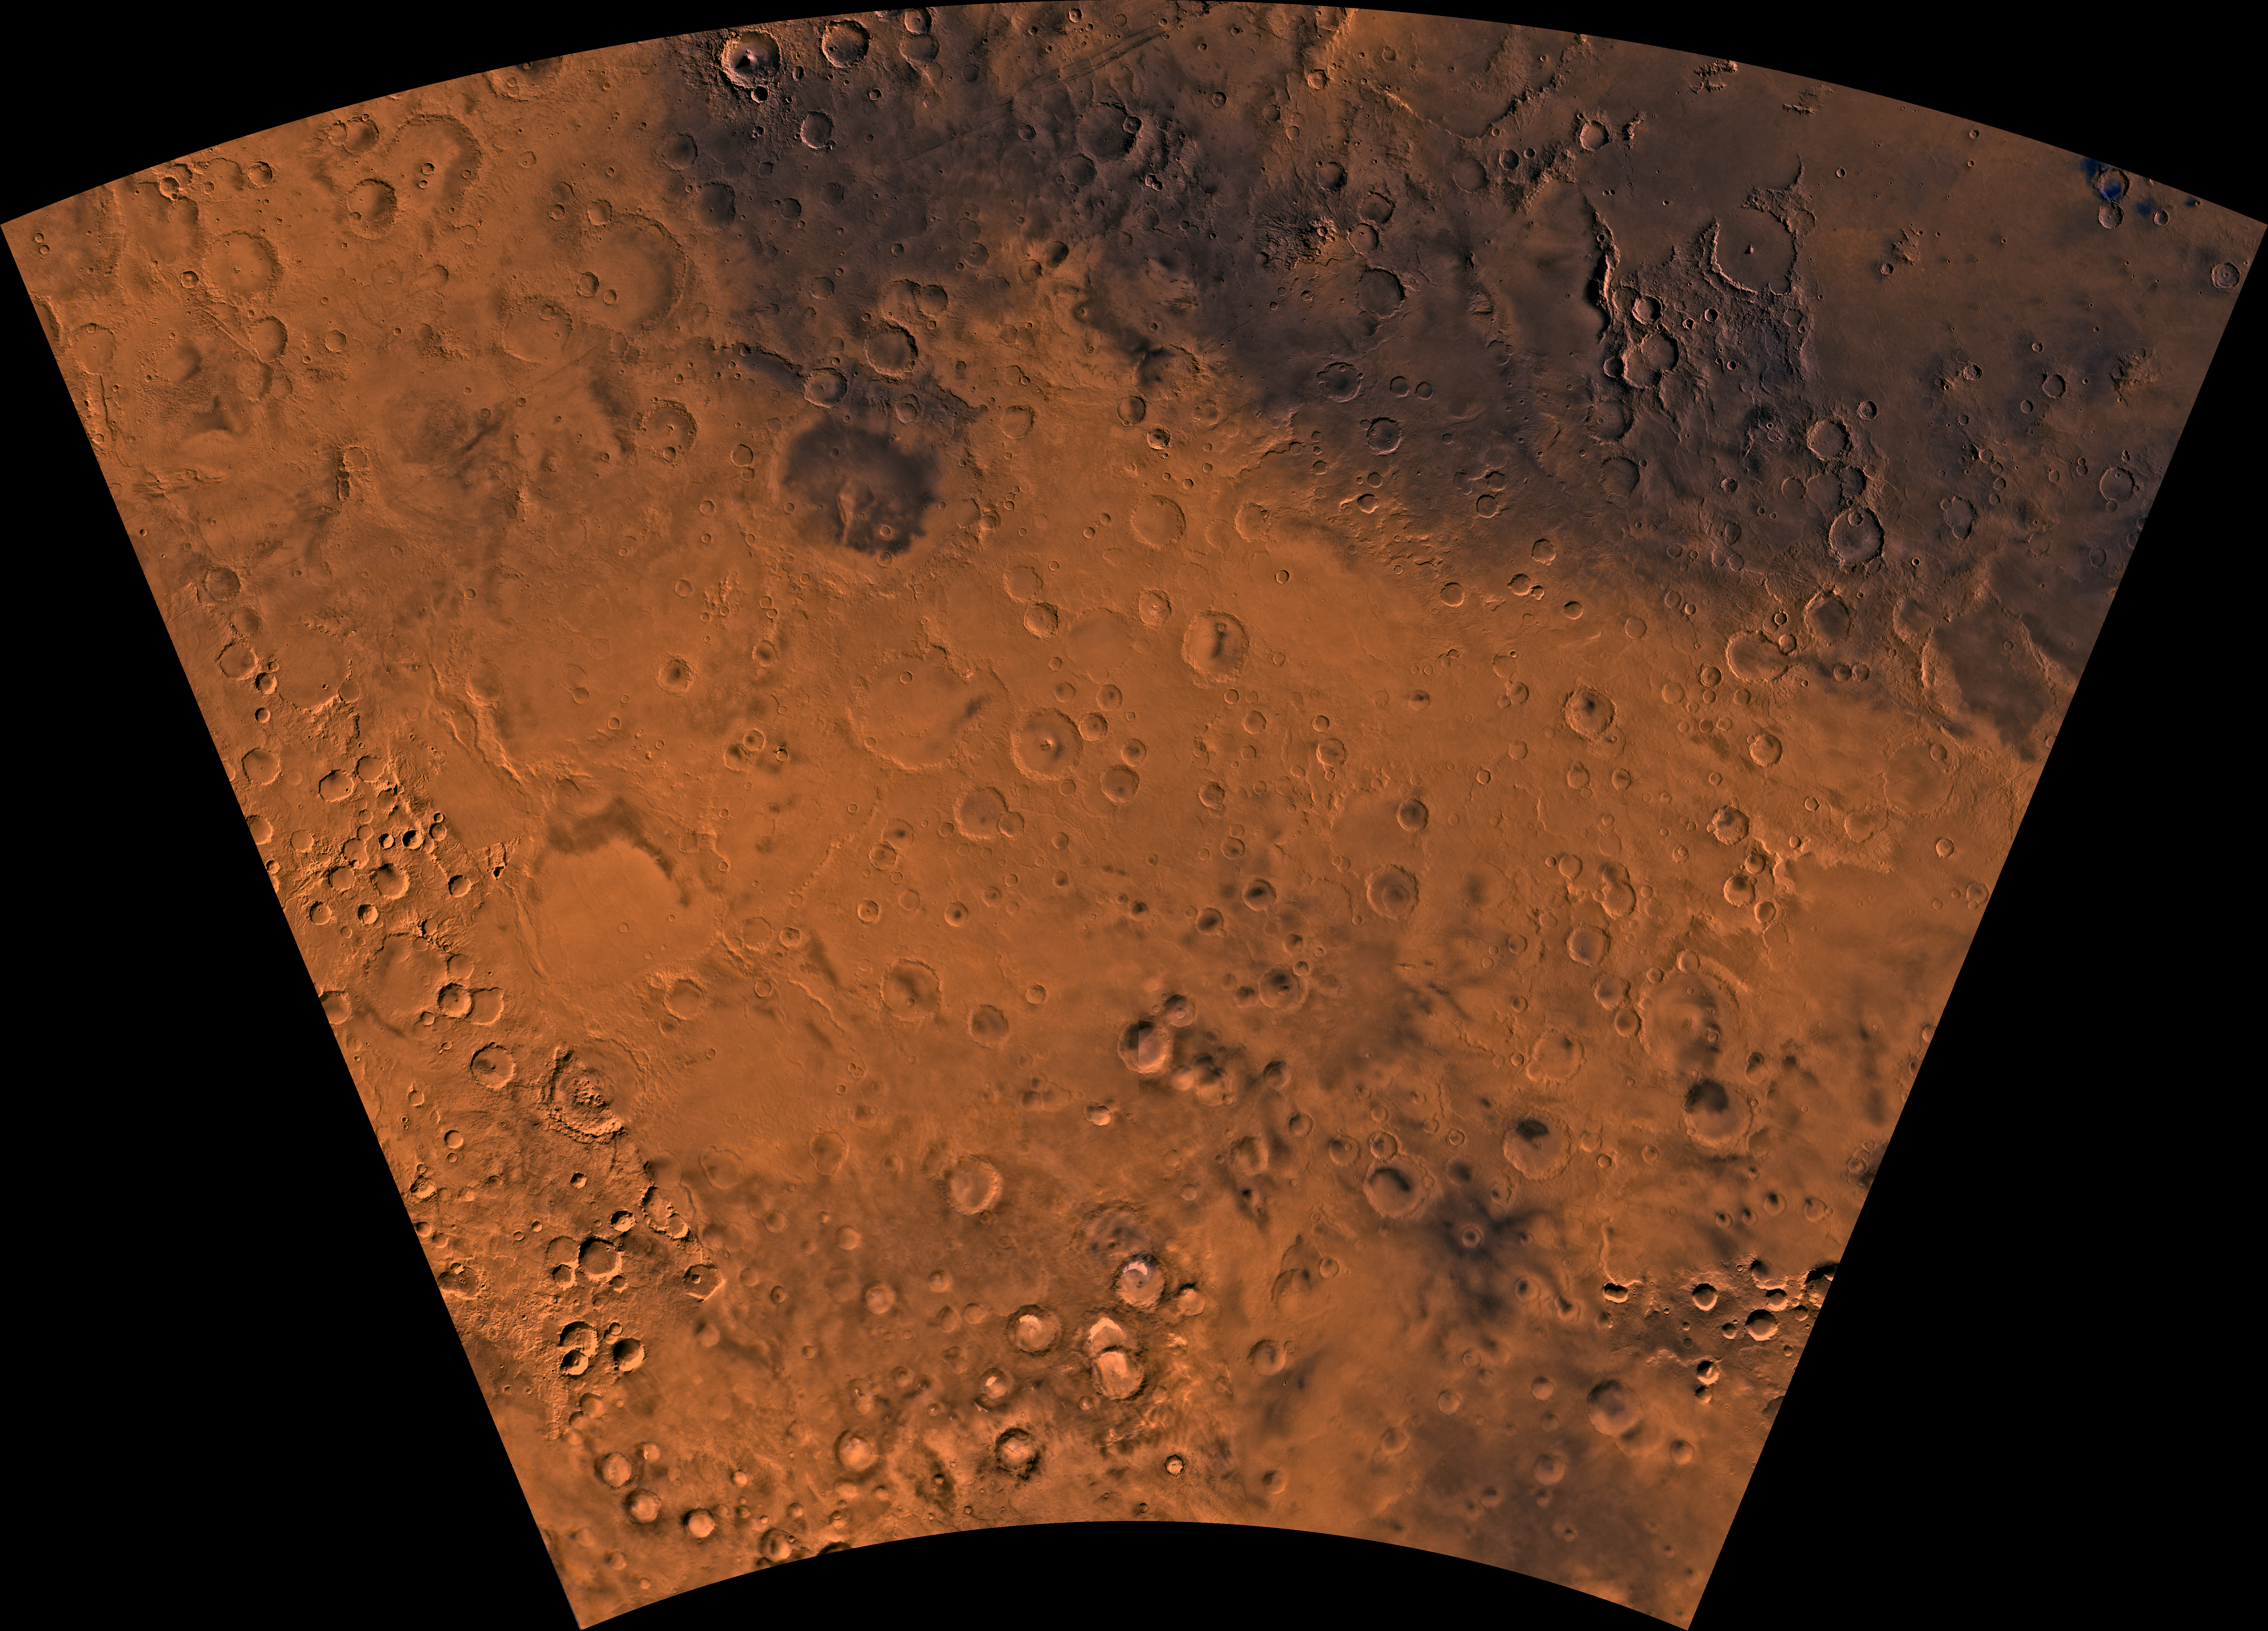

MC-24 Phaethontis Region

Mars digital-image mosaic merged with color of the MC-24 quadrangle, Phaethontis region of Mars. The Phaethontis quadrangle is dominated by heavily cratered highlands and low-lying areas forming relatively smooth plains. Latitude range -65 to -30 degrees, longitude range 120 to 180.

Credit: NASA/JPL/USGS